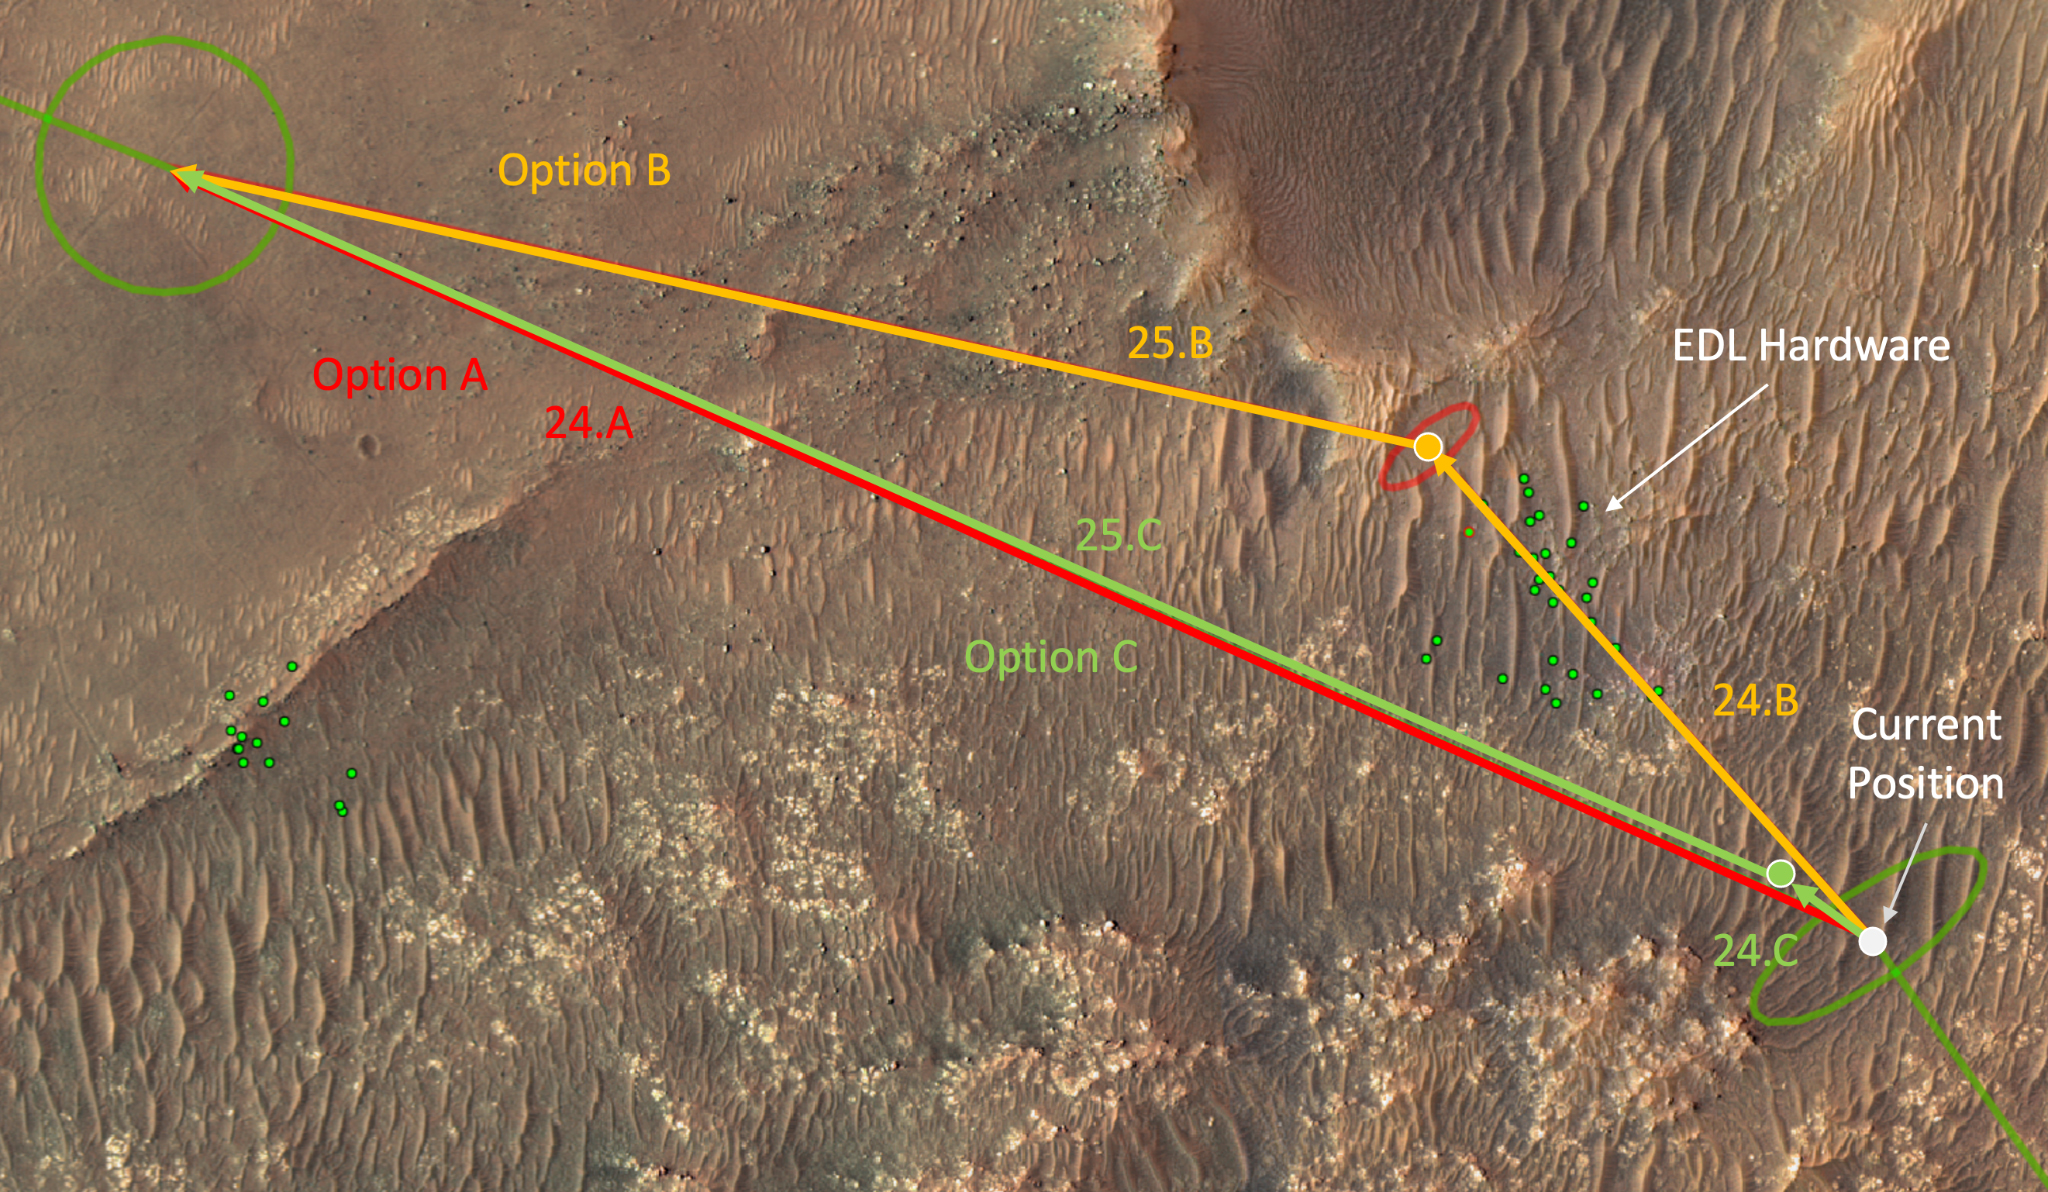

Mars Helicopter Route Options out of Séítah

This annotated overhead image from the HiRISE camera aboard NASA’s Mars Reconnaissance Orbiter (MRO) depicts three options for the agency’s Mars Ingenuity Helicopter to take on flights out of the “Séítah” region, as well as the location of the entry, descent, and landing (EDL) hardware. The size and location of the landing ellipses have been analyzed to be safe for landing – free of hazards such as rocks, dunes, and large slopes. See an interactive map with Perseverance and Ingenuity location updates here: https://mars.nasa.gov/mars2020/mission/where-is-the-rover/

NASA’s Jet Propulsion Laboratory, a division of Caltech in Pasadena, California, manages the Mars Reconnaissance Orbiter Project for NASA’s Science Mission Directorate in Washington. The University of Arizona, in Tucson, operates HiRISE, which was built by Ball Aerospace & Technologies Corp., in Boulder, Colorado.

The Ingenuity Mars Helicopter was built by JPL in Southern California, which also manages the project for NASA Headquarters. It is supported by NASA’s Science Mission Directorate. NASA’s Ames Research Center in California’s Silicon Valley, and NASA’s Langley Research Center in Hampton, Virginia, provided significant flight performance analysis and technical assistance during Ingenuity’s development. AeroVironment Inc., Qualcomm, and SolAero also provided design assistance and major vehicle components. Lockheed Martin Space designed and manufactured the Mars Helicopter Delivery System.

Credit: NASA/JPL-Caltech/University of Arizona/USGS